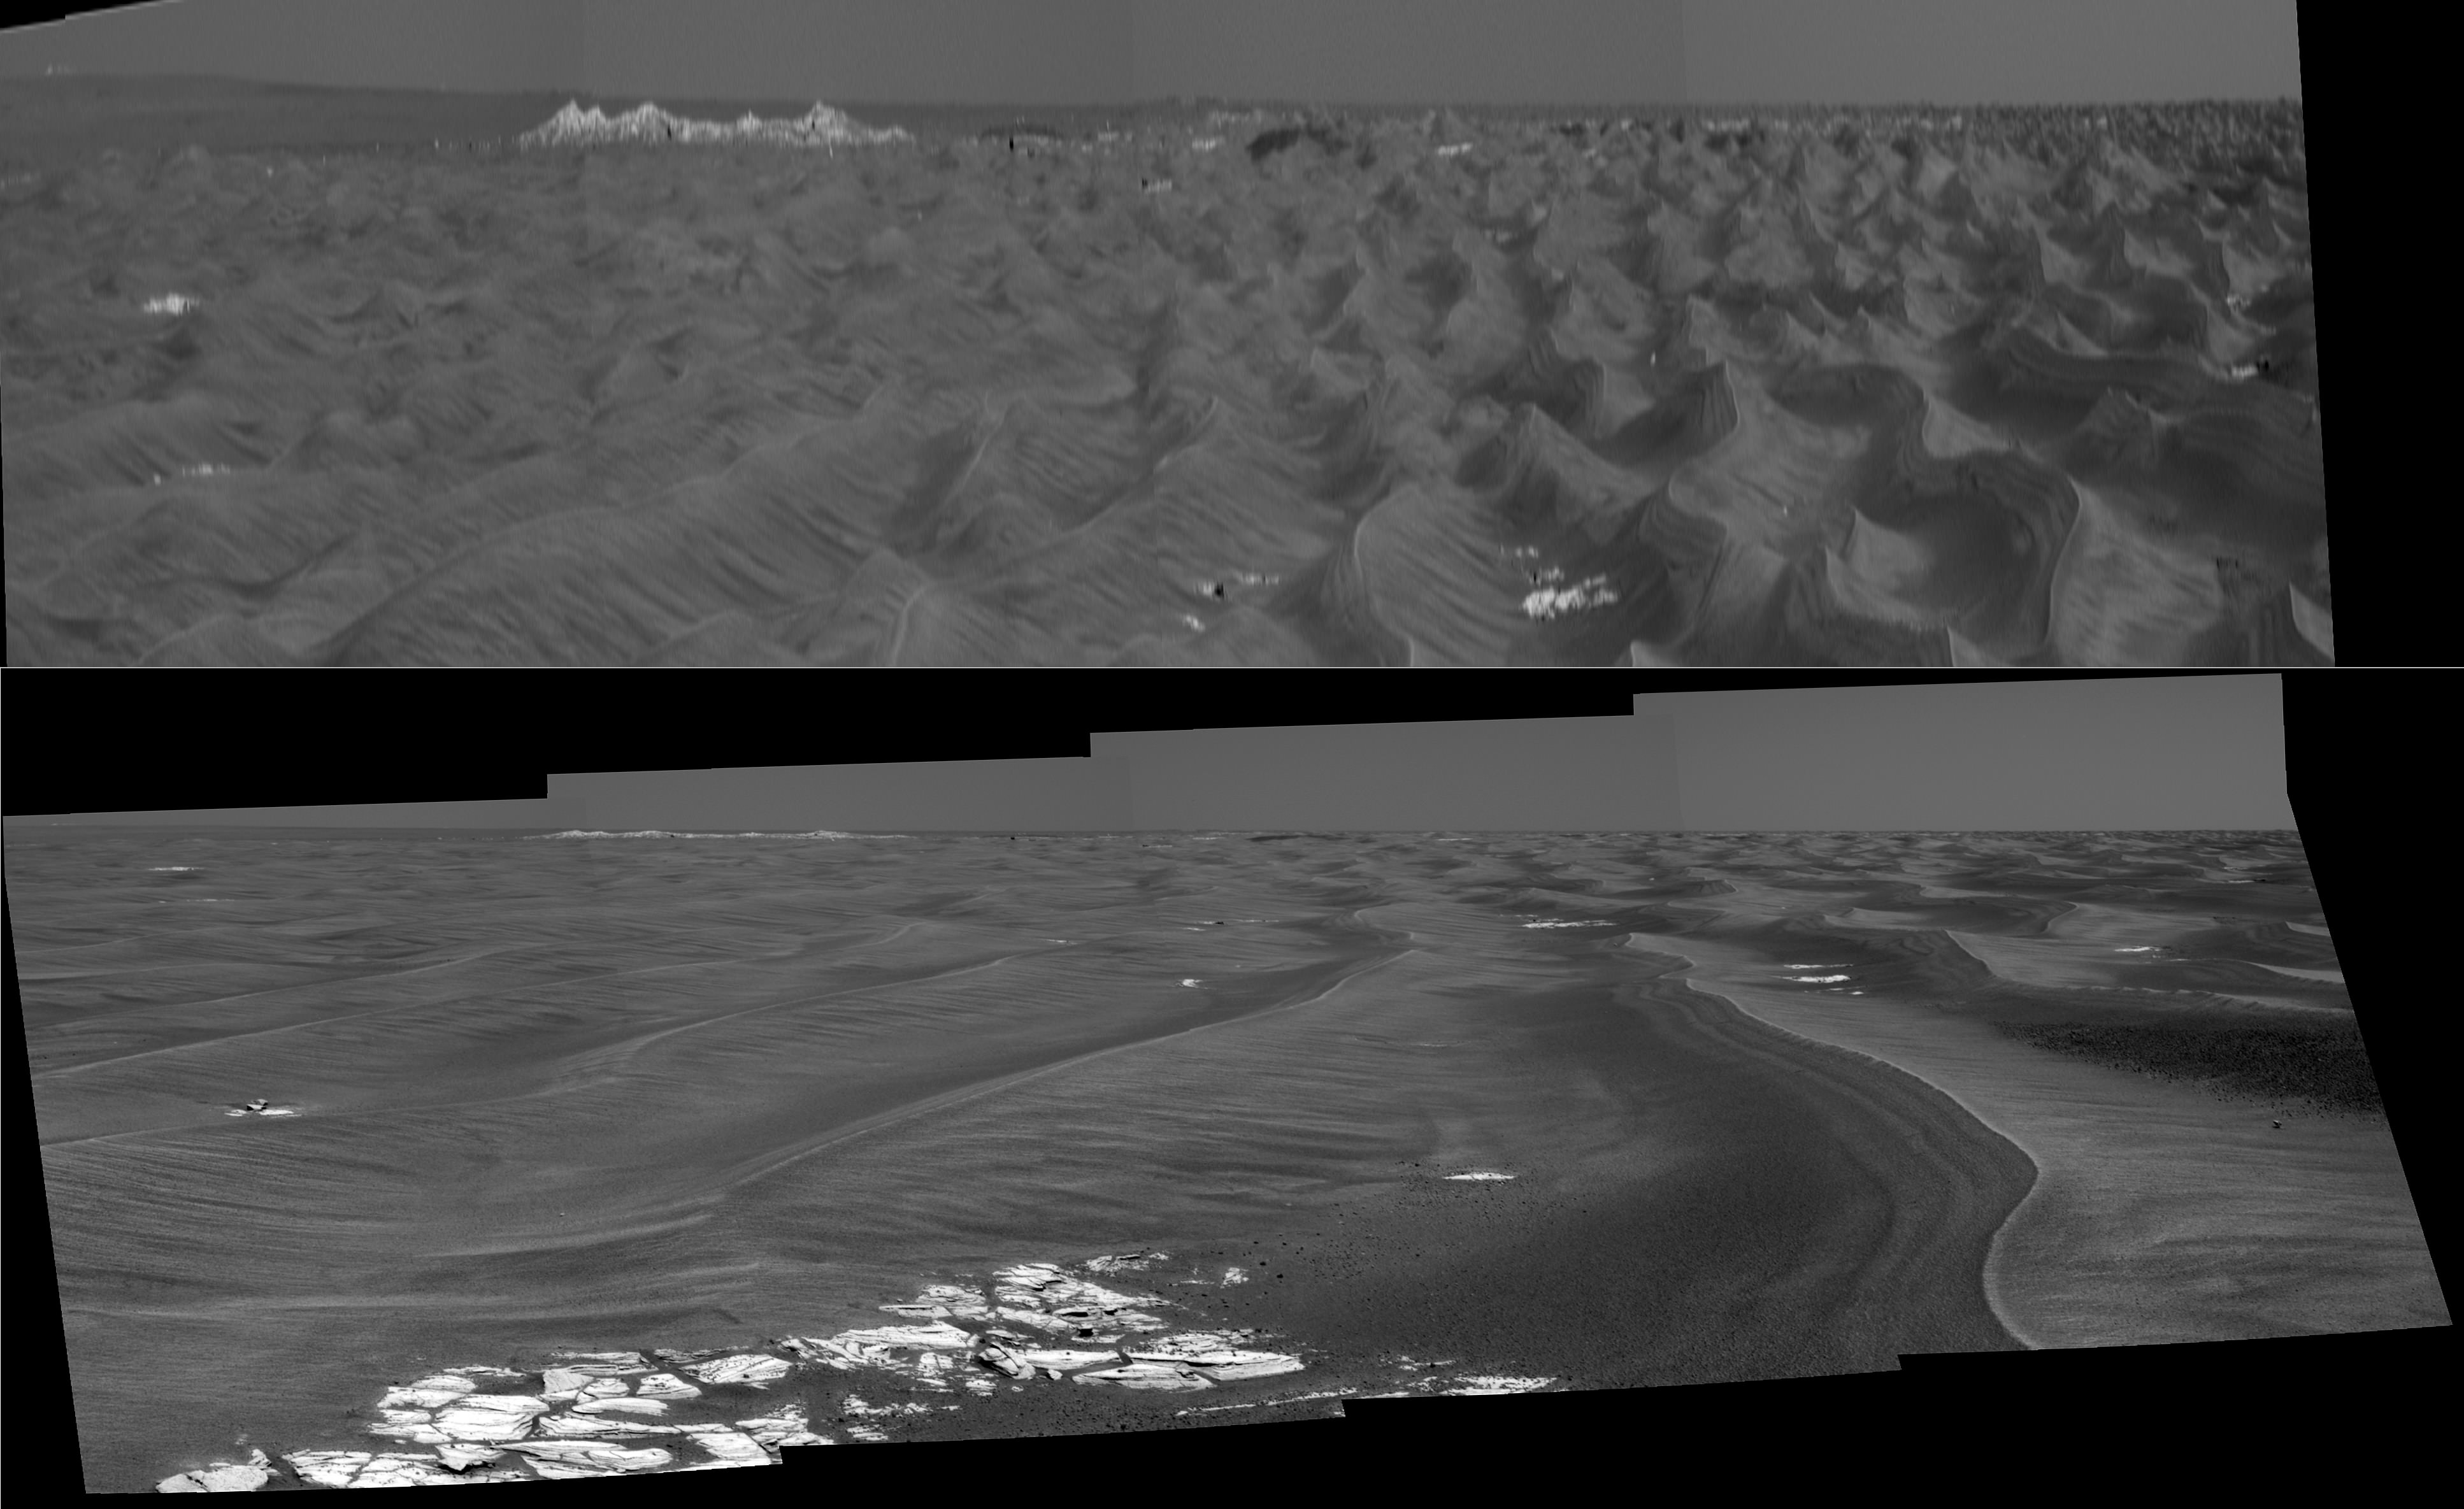

Stretched View Showing ‘Beagle Crater’

Figure 1

This imagery from the panoramic camera on NASA’s Mars Exploration Rover Opportunity shows the outcrop-rimmed “Beagle Crater” appearing on the horizon as Opportunity approaches it. The top version is vertically stretched to make horizon details easier to see. The lower version has normal proportions. The image is a mosaic of frames taken during Opportunity’s 855th Martian day, or sol (June 20, 2006).

Beagle Crater is 35 meters (115 feet) in diameter. The Opportunity science and engineering teams hope to have the rover visit it on the way to “Victoria Crater.” Beagle Crater was 310 meters (1,107 feet) away from Opportunity when this picture was taken. Even at this distance, blocks of ejecta can be seen around the prominent, raised rim of Beagle crater, suggesting that it may be among the youngest craters visited by Opportunity.

When scientists using orbital data calculated that they should be able to detect Victoria’s rim in rover images, they scrutinized frames taken in the direction of the crater by the panoramic camera. To positively characterize the subtle horizon profile of the crater and some of the features leading up to it, researchers created this vertically-stretched image (top). The stretched image makes mild nearby dunes look like more threatening peaks, but that is only a result of the exaggerated vertical dimension. This vertical stretch technique was first applied to Viking Lander 2 panoramas by Philip Stooke, of the University of Western Ontario, Canada, to help locate the lander with respect to orbiter images. Vertically stretching the image allows features to be more readily identified by the Mars Exploration Rover science team. The bright white dot on the horizon near the upper left corner of the panorama, labeled “Outcrop Promontory,” was thought to be a light-toned outcrop on the far wall of Victoria, based on a single azimuth measurement on sol 804 (April 28, 2006), suggesting that the rover was seeing over the low rim of Victoria. But comparing the azimuth angle of this feature in the sol 855 panorama and the angle of the same feature in the sol 804 panoramic image, PIA08447 (a process known as triangulation) revealed that this outcrop must instead be on the near rim of the crater.

The southeast rim of Victoria is labeled in bright green. The northeast rim is beyond the left edge of this panorama. The salmon-color lines and arrows highlight two small craters on the dark “annulus,” or ring, around Victoria Crater.

Credit: NASA/JPL-Caltech/MSSS